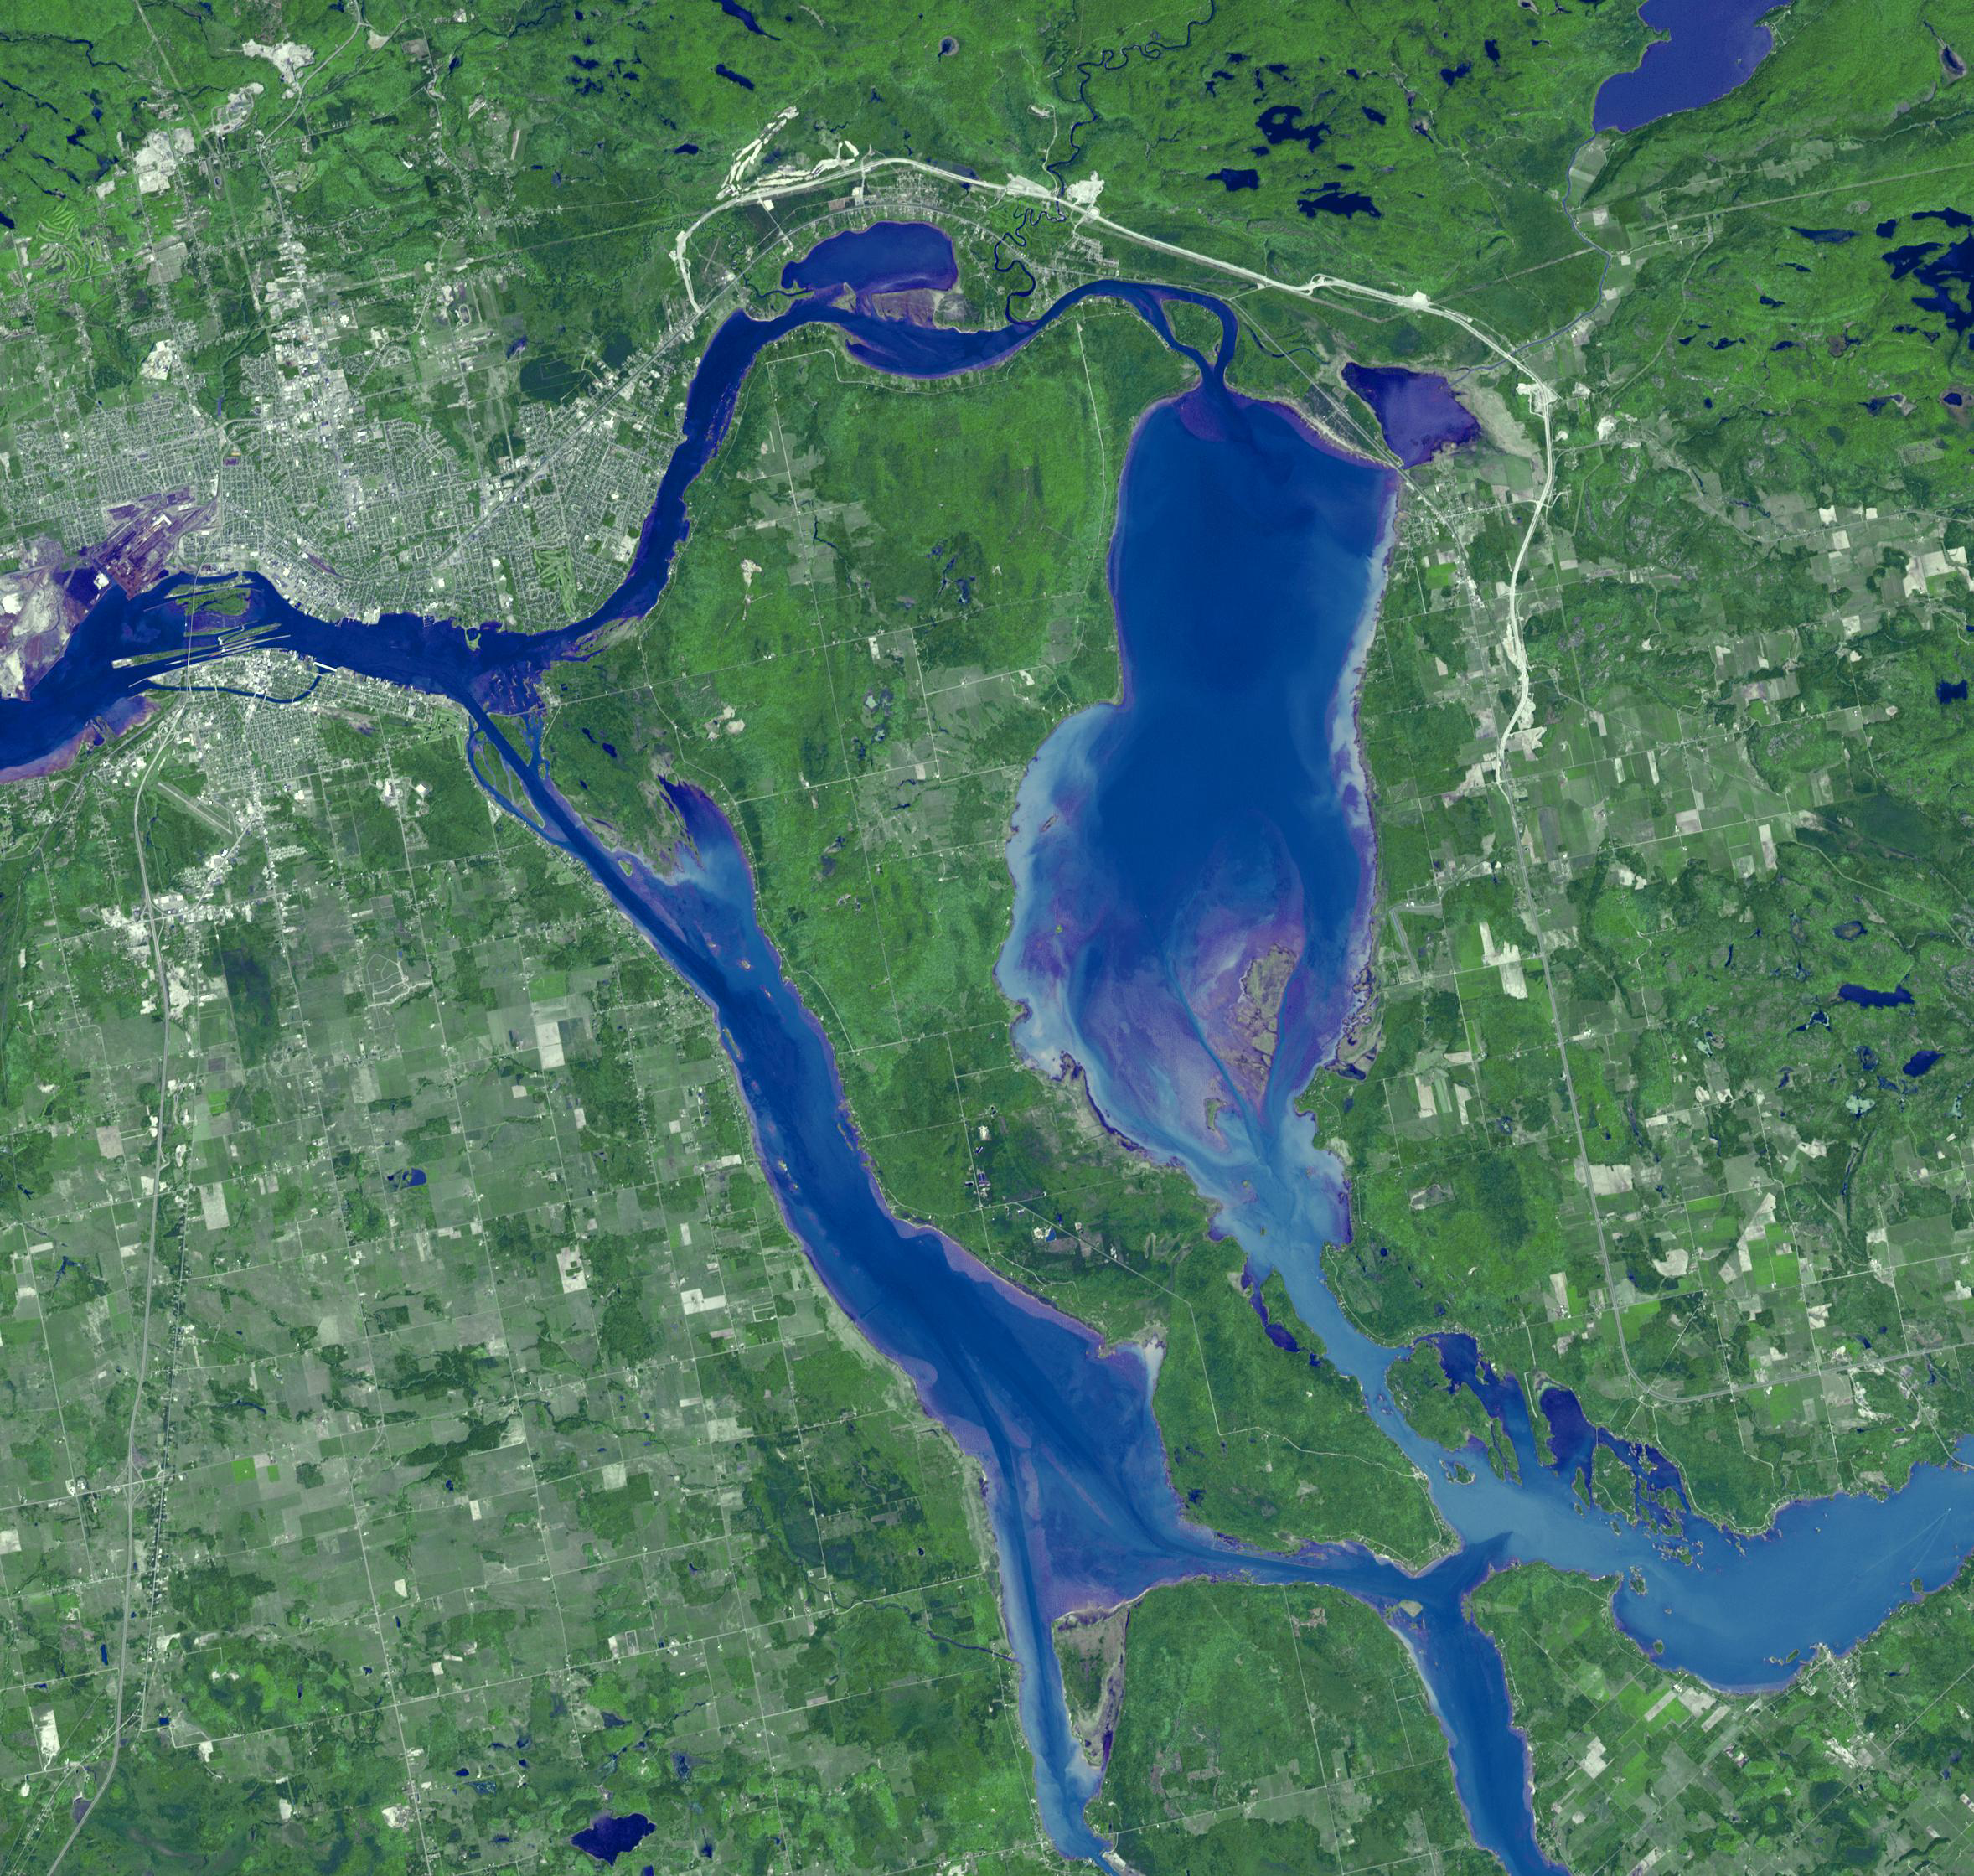

Sault Ste. Marie

Sault Ste. Marie is the name of two cities on Saint Mary’s River, separating Canada and the State of Michigan in the United States. Founded as a fur trading settlement in 1668, the town was split into two in 1797 when the Upper Peninsula was transferred to the U.S. The Saint Mary’s River joins Lake Superior to Lake Huron. The two cities are joined by the International Bridge; the nearby Soo Locks bypass the River’s rapids, and carries more tonnage than any other canal in the world. The image was acquired June 10, 2007, covers an area of 35.3 x 33.6 km, and is located at 46.4 degrees north latitude, 84.3 degrees west longitude.

With its 14 spectral bands from the visible to the thermal infrared wavelength region and its high spatial resolution of 15 to 90 meters (about 50 to 300 feet), ASTER images Earth to map and monitor the changing surface of our planet. ASTER is one of five Earth-observing instruments launched December 18, 1999, on NASA’s Terra satellite. The instrument was built by Japan’s Ministry of Economy, Trade and Industry. A joint U.S./Japan science team is responsible for validation and calibration of the instrument and the data products.

The broad spectral coverage and high spectral resolution of ASTER provides scientists in numerous disciplines with critical information for surface mapping and monitoring of dynamic conditions and temporal change. Example applications are: monitoring glacial advances and retreats; monitoring potentially active volcanoes; identifying crop stress; determining cloud morphology and physical properties; wetlands evaluation; thermal pollution monitoring; coral reef degradation; surface temperature mapping of soils and geology; and measuring surface heat balance.

The U.S. science team is located at JPL, Pasadena, Calif. The Terra mission is part of NASA’s Science Mission Directorate.

Credit: NASA/GSFC/METI/ERSDAC/JAROS, and U.S./Japan ASTER Science Team